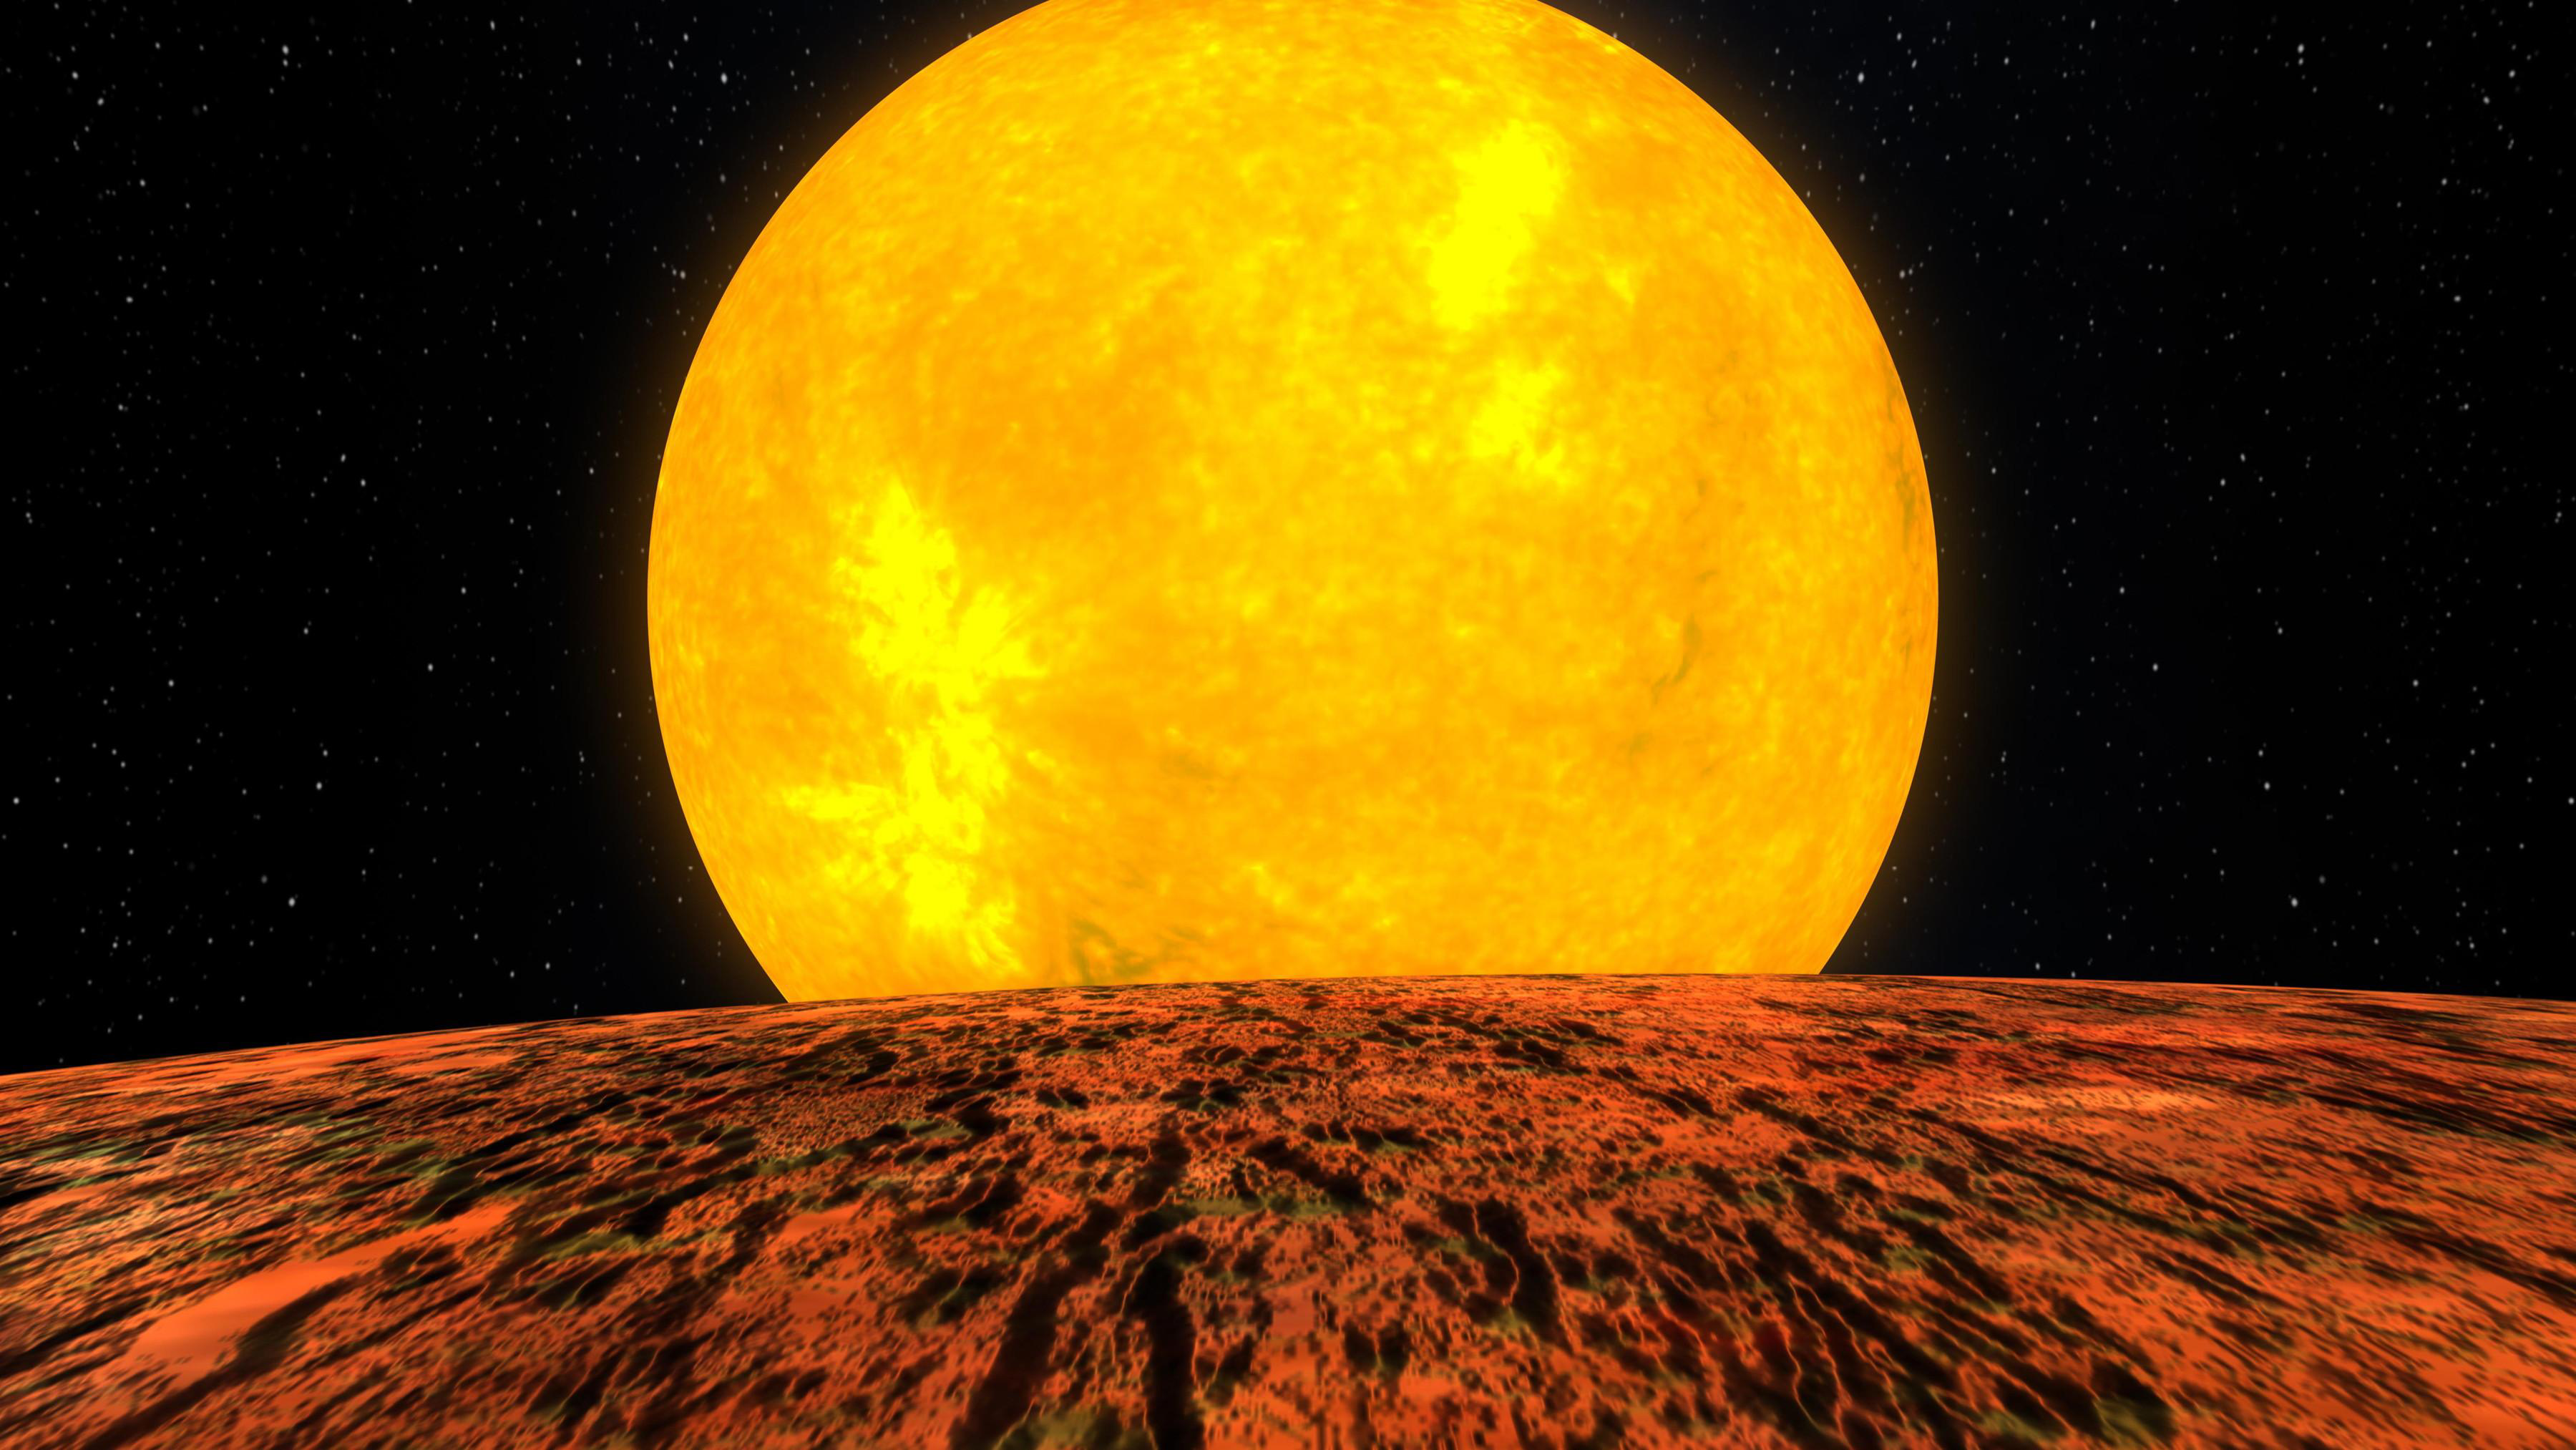

NASA’s Kepler Mission Discovers Its First Rocky Planet (Artist Concept)

Artist’s concept of the first rocky world discovered by NASA’s Kepler mission. The planet, called Kepler 10-b, is shown in front of its host star.

Credit: NASA